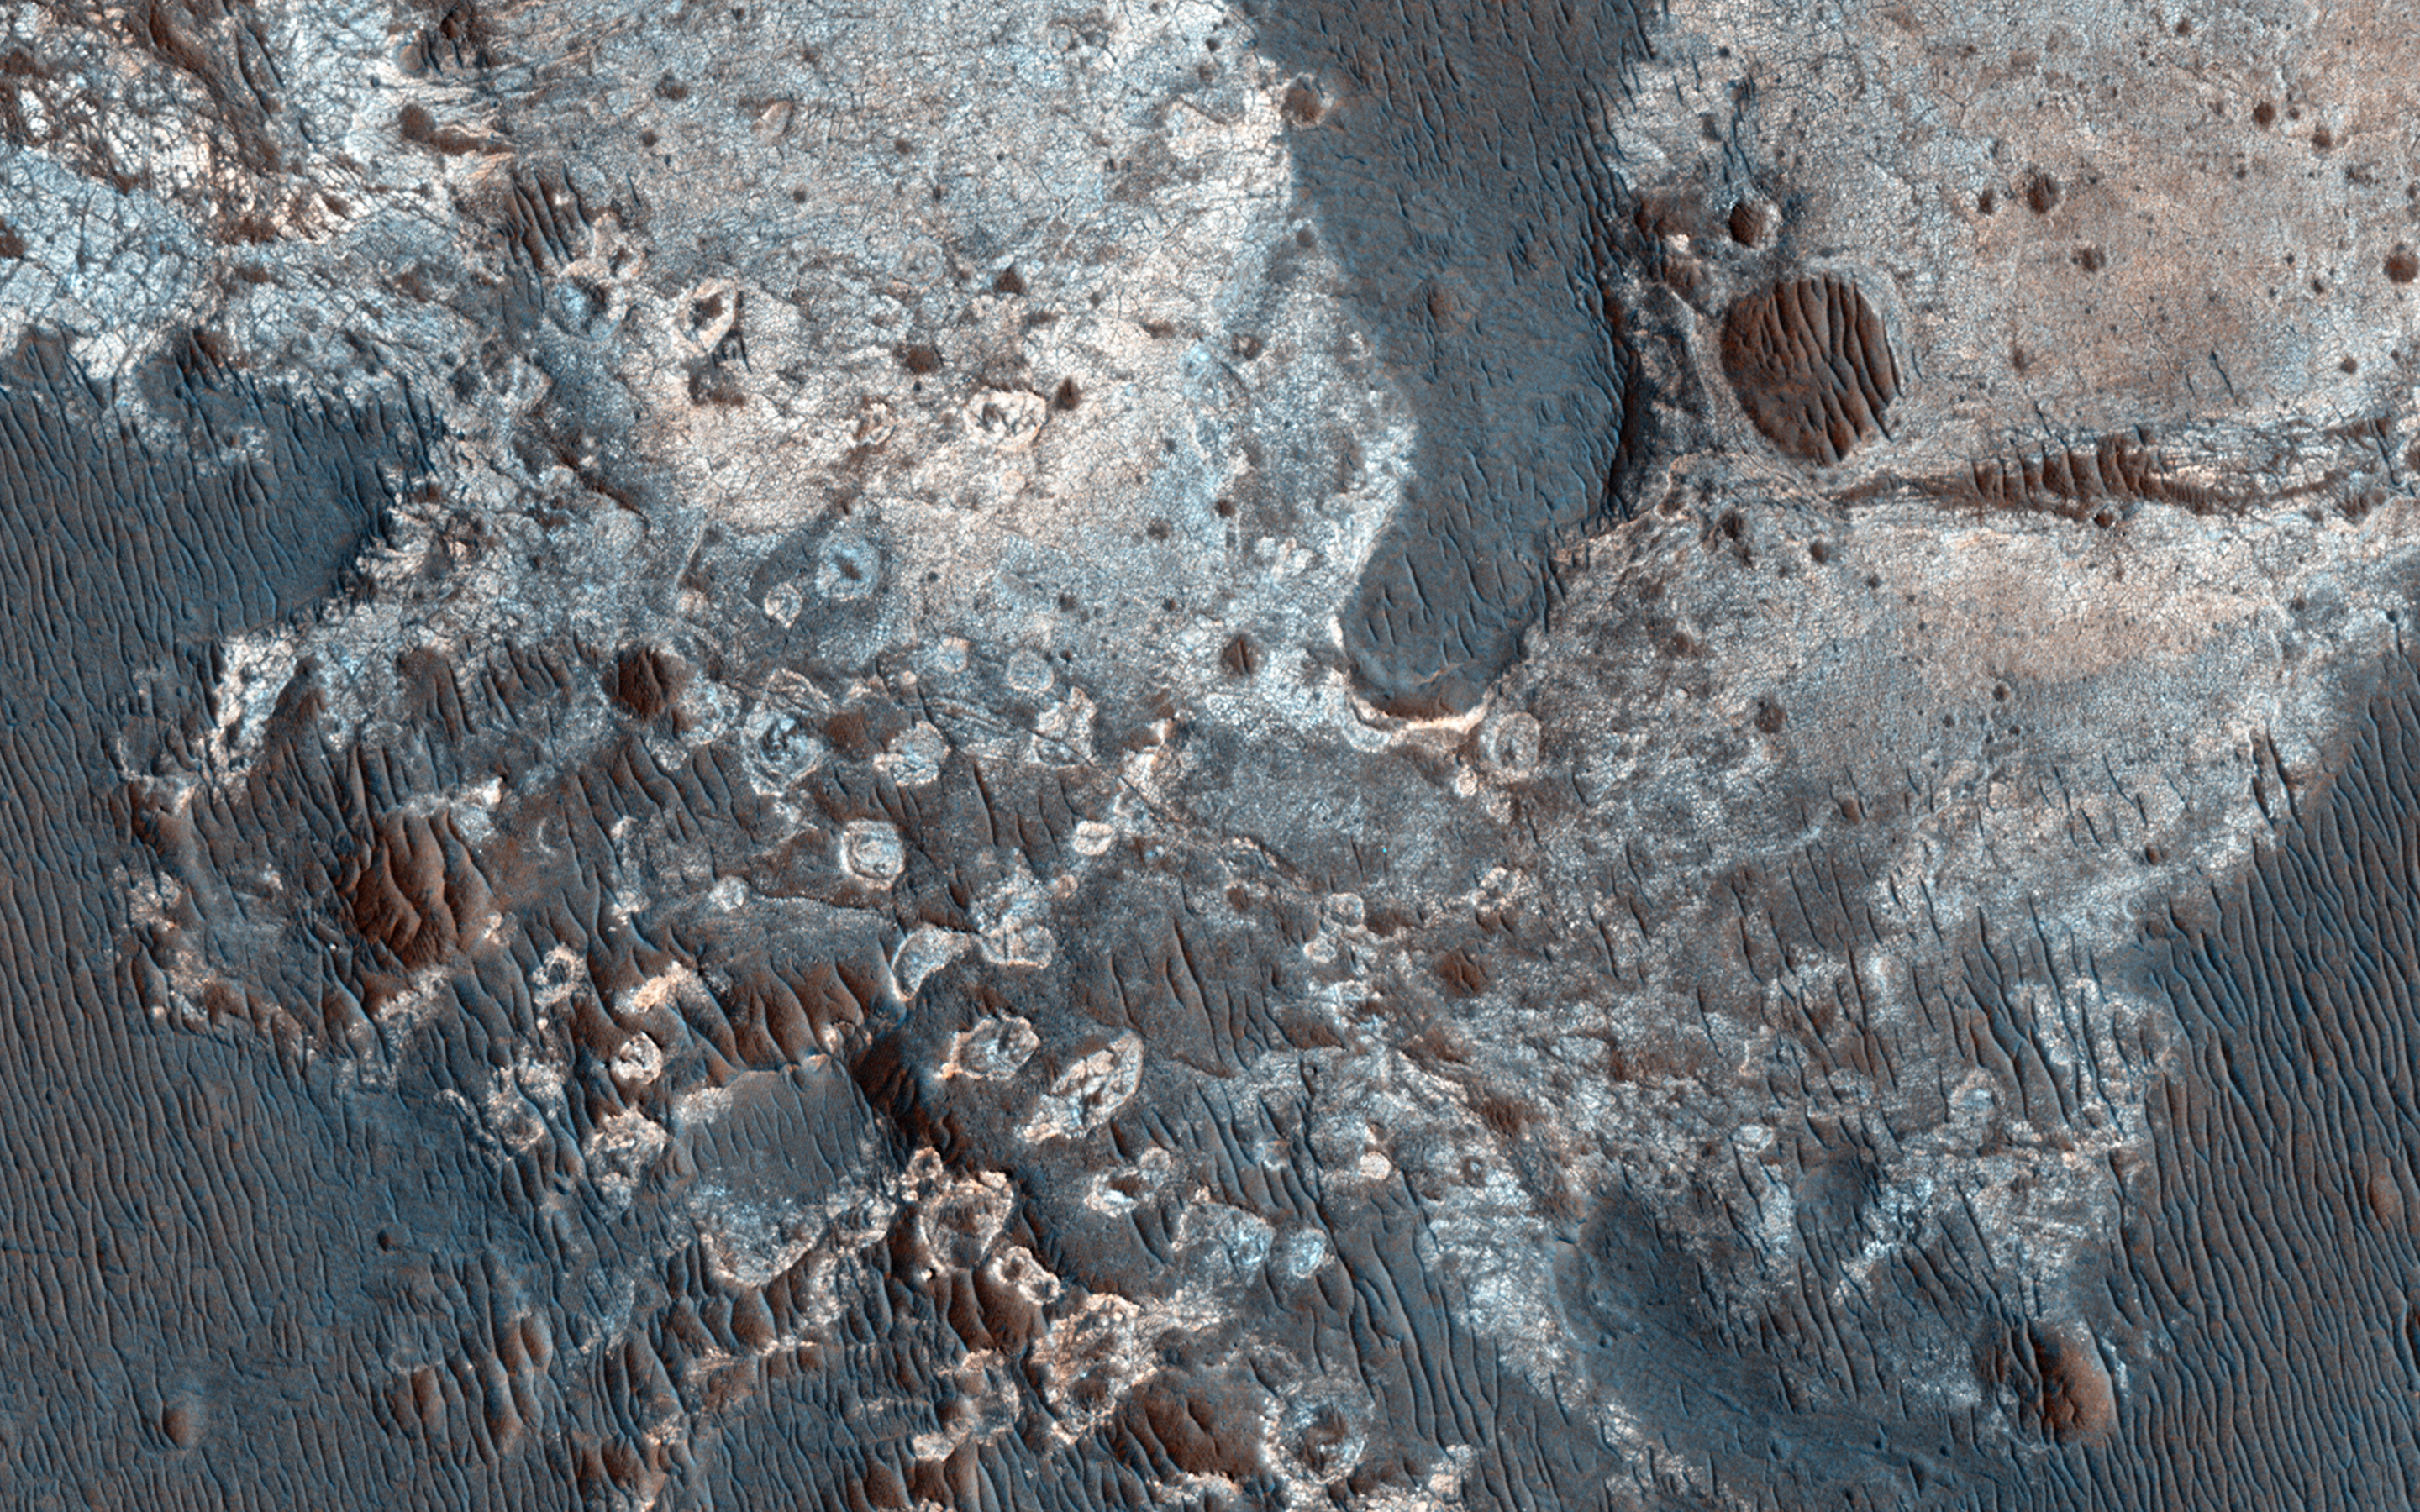

Clays along the Coprates Chasma Plateau

This image shows exposures of deposits along the plateau just to the south of Coprates Chasma.

Whereas Coprates Chasma and many of the other chasmata of Valles Marineris contain kilometer-thick light-toned mounds made up of sulfates, several of the deposits along the plateau have signatures of clays. This indicates that water was here for extensive periods of time to cause the plains to weather and alter into clays.

HiRISE is one of six instruments on NASA’s Mars Reconnaissance Orbiter. The University of Arizona, Tucson, operates HiRISE, which was built by Ball Aerospace & Technologies Corp., Boulder, Colorado. NASA’s Jet Propulsion Laboratory, a division of the California Institute of Technology in Pasadena, manages the Mars Reconnaissance Orbiter Project for NASA’s Science Mission Directorate, Washington.

Credit: NASA/JPL-Caltech/University of Arizona